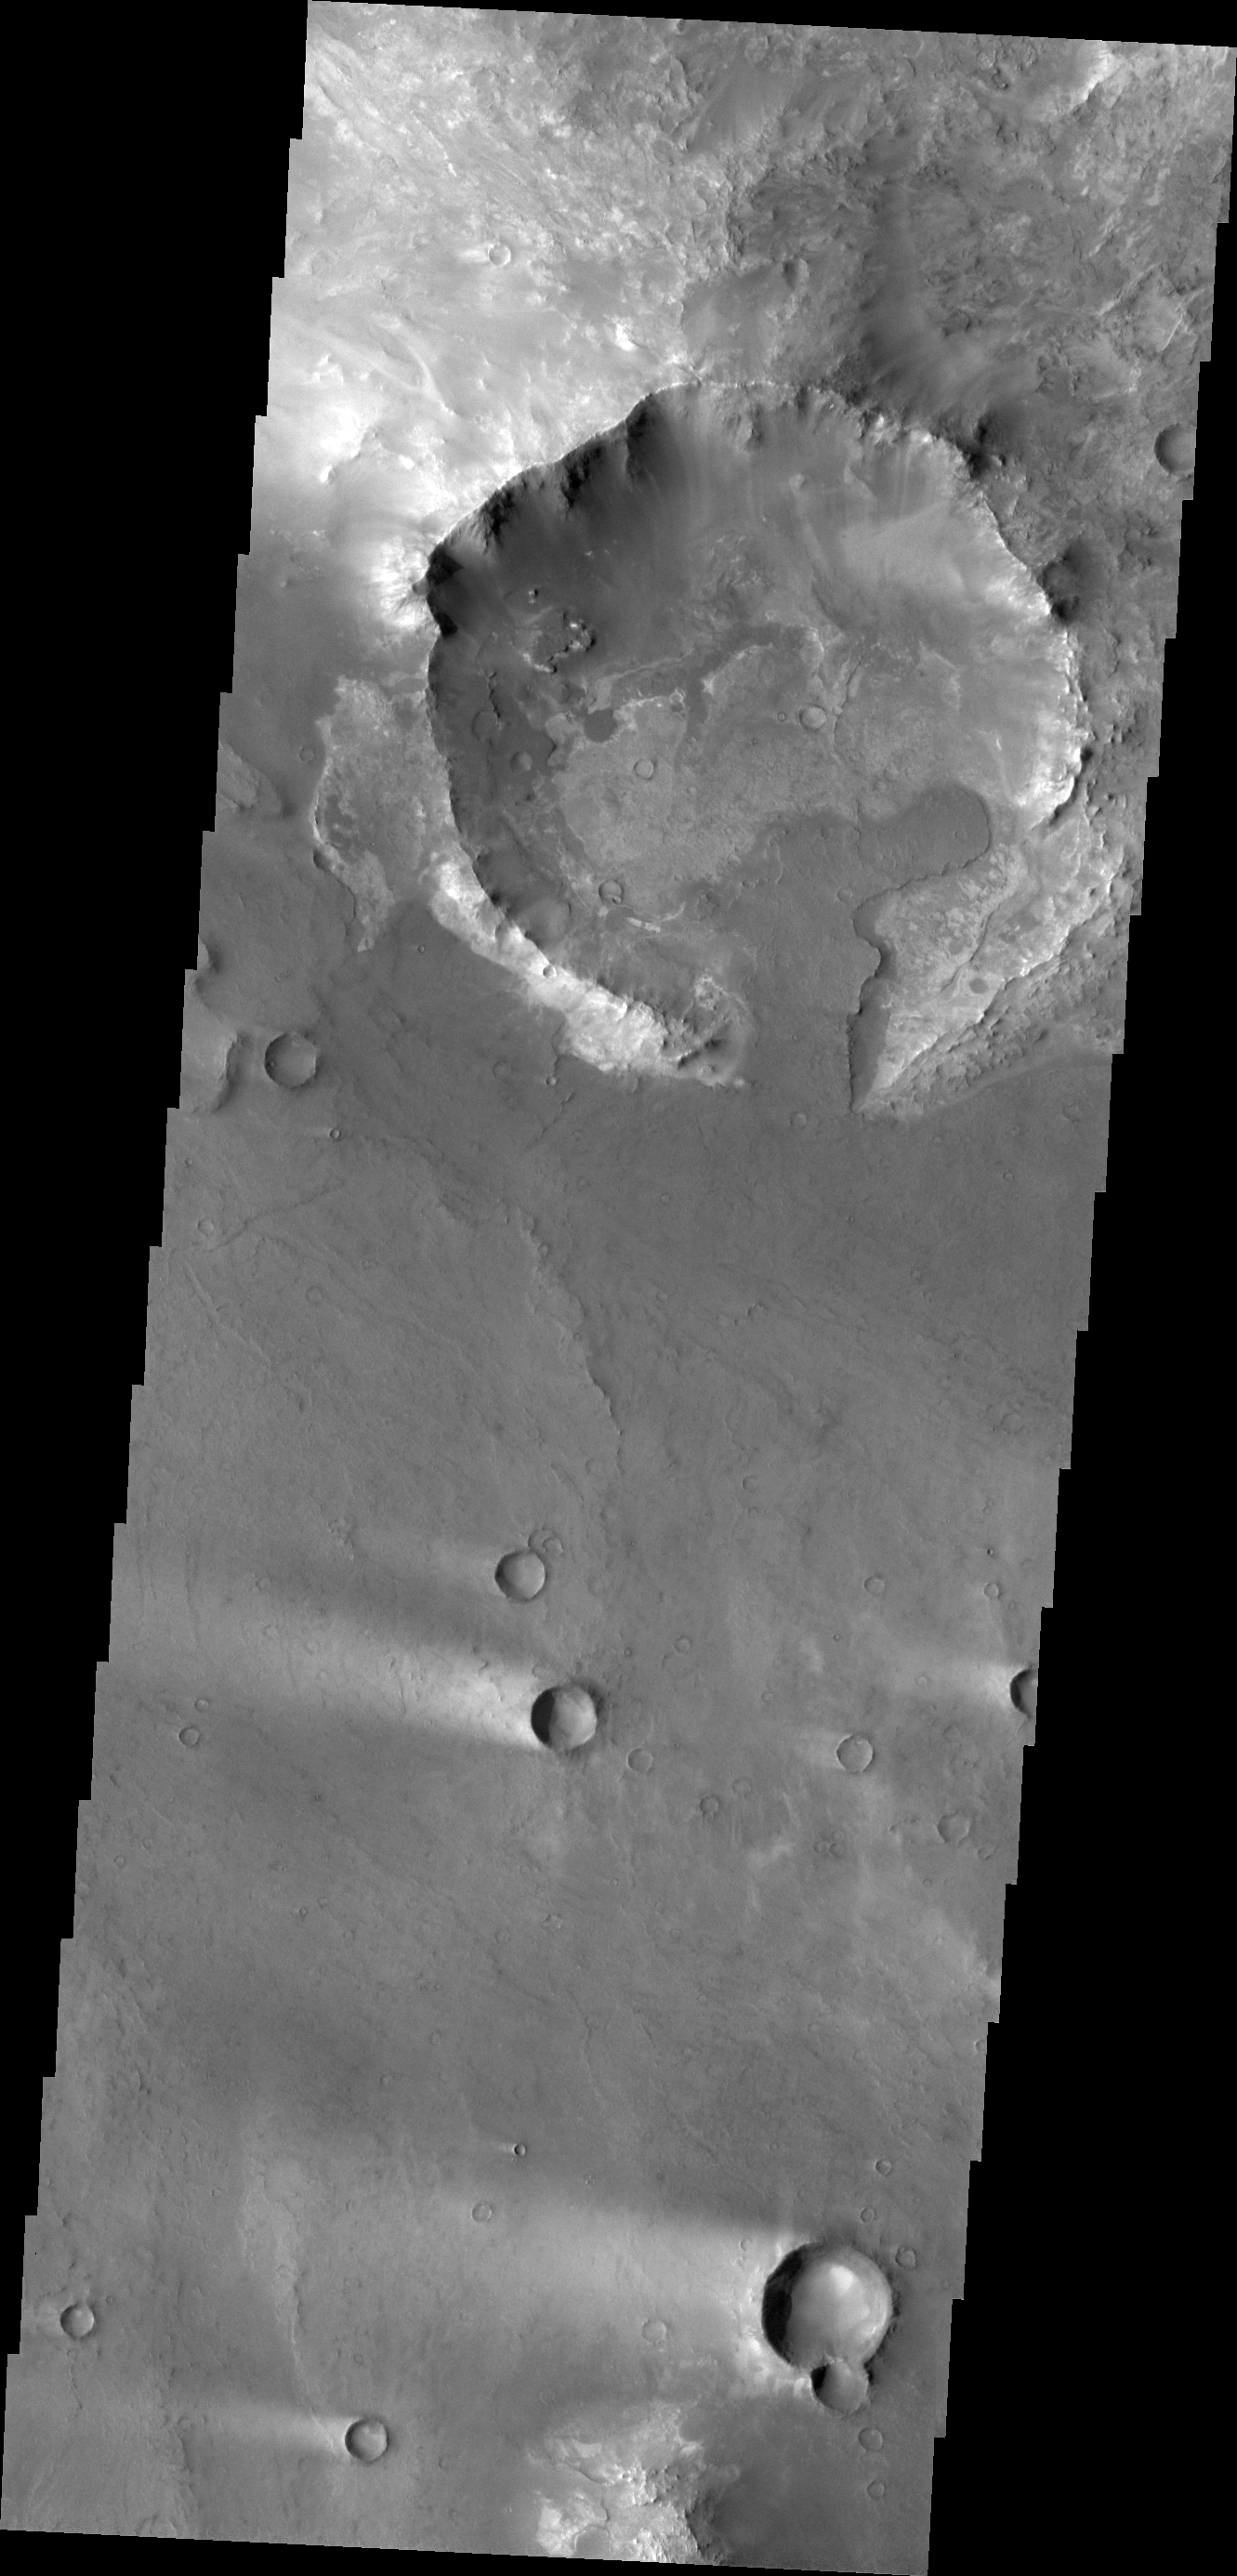

Syrtis Major

Today’s VIS image shows a portion of northeastern Syrtis Major. In this image are several windstreaks and a lava flow that has entered the crater on the top of the image.

Credit: NASA/JPL/ASU